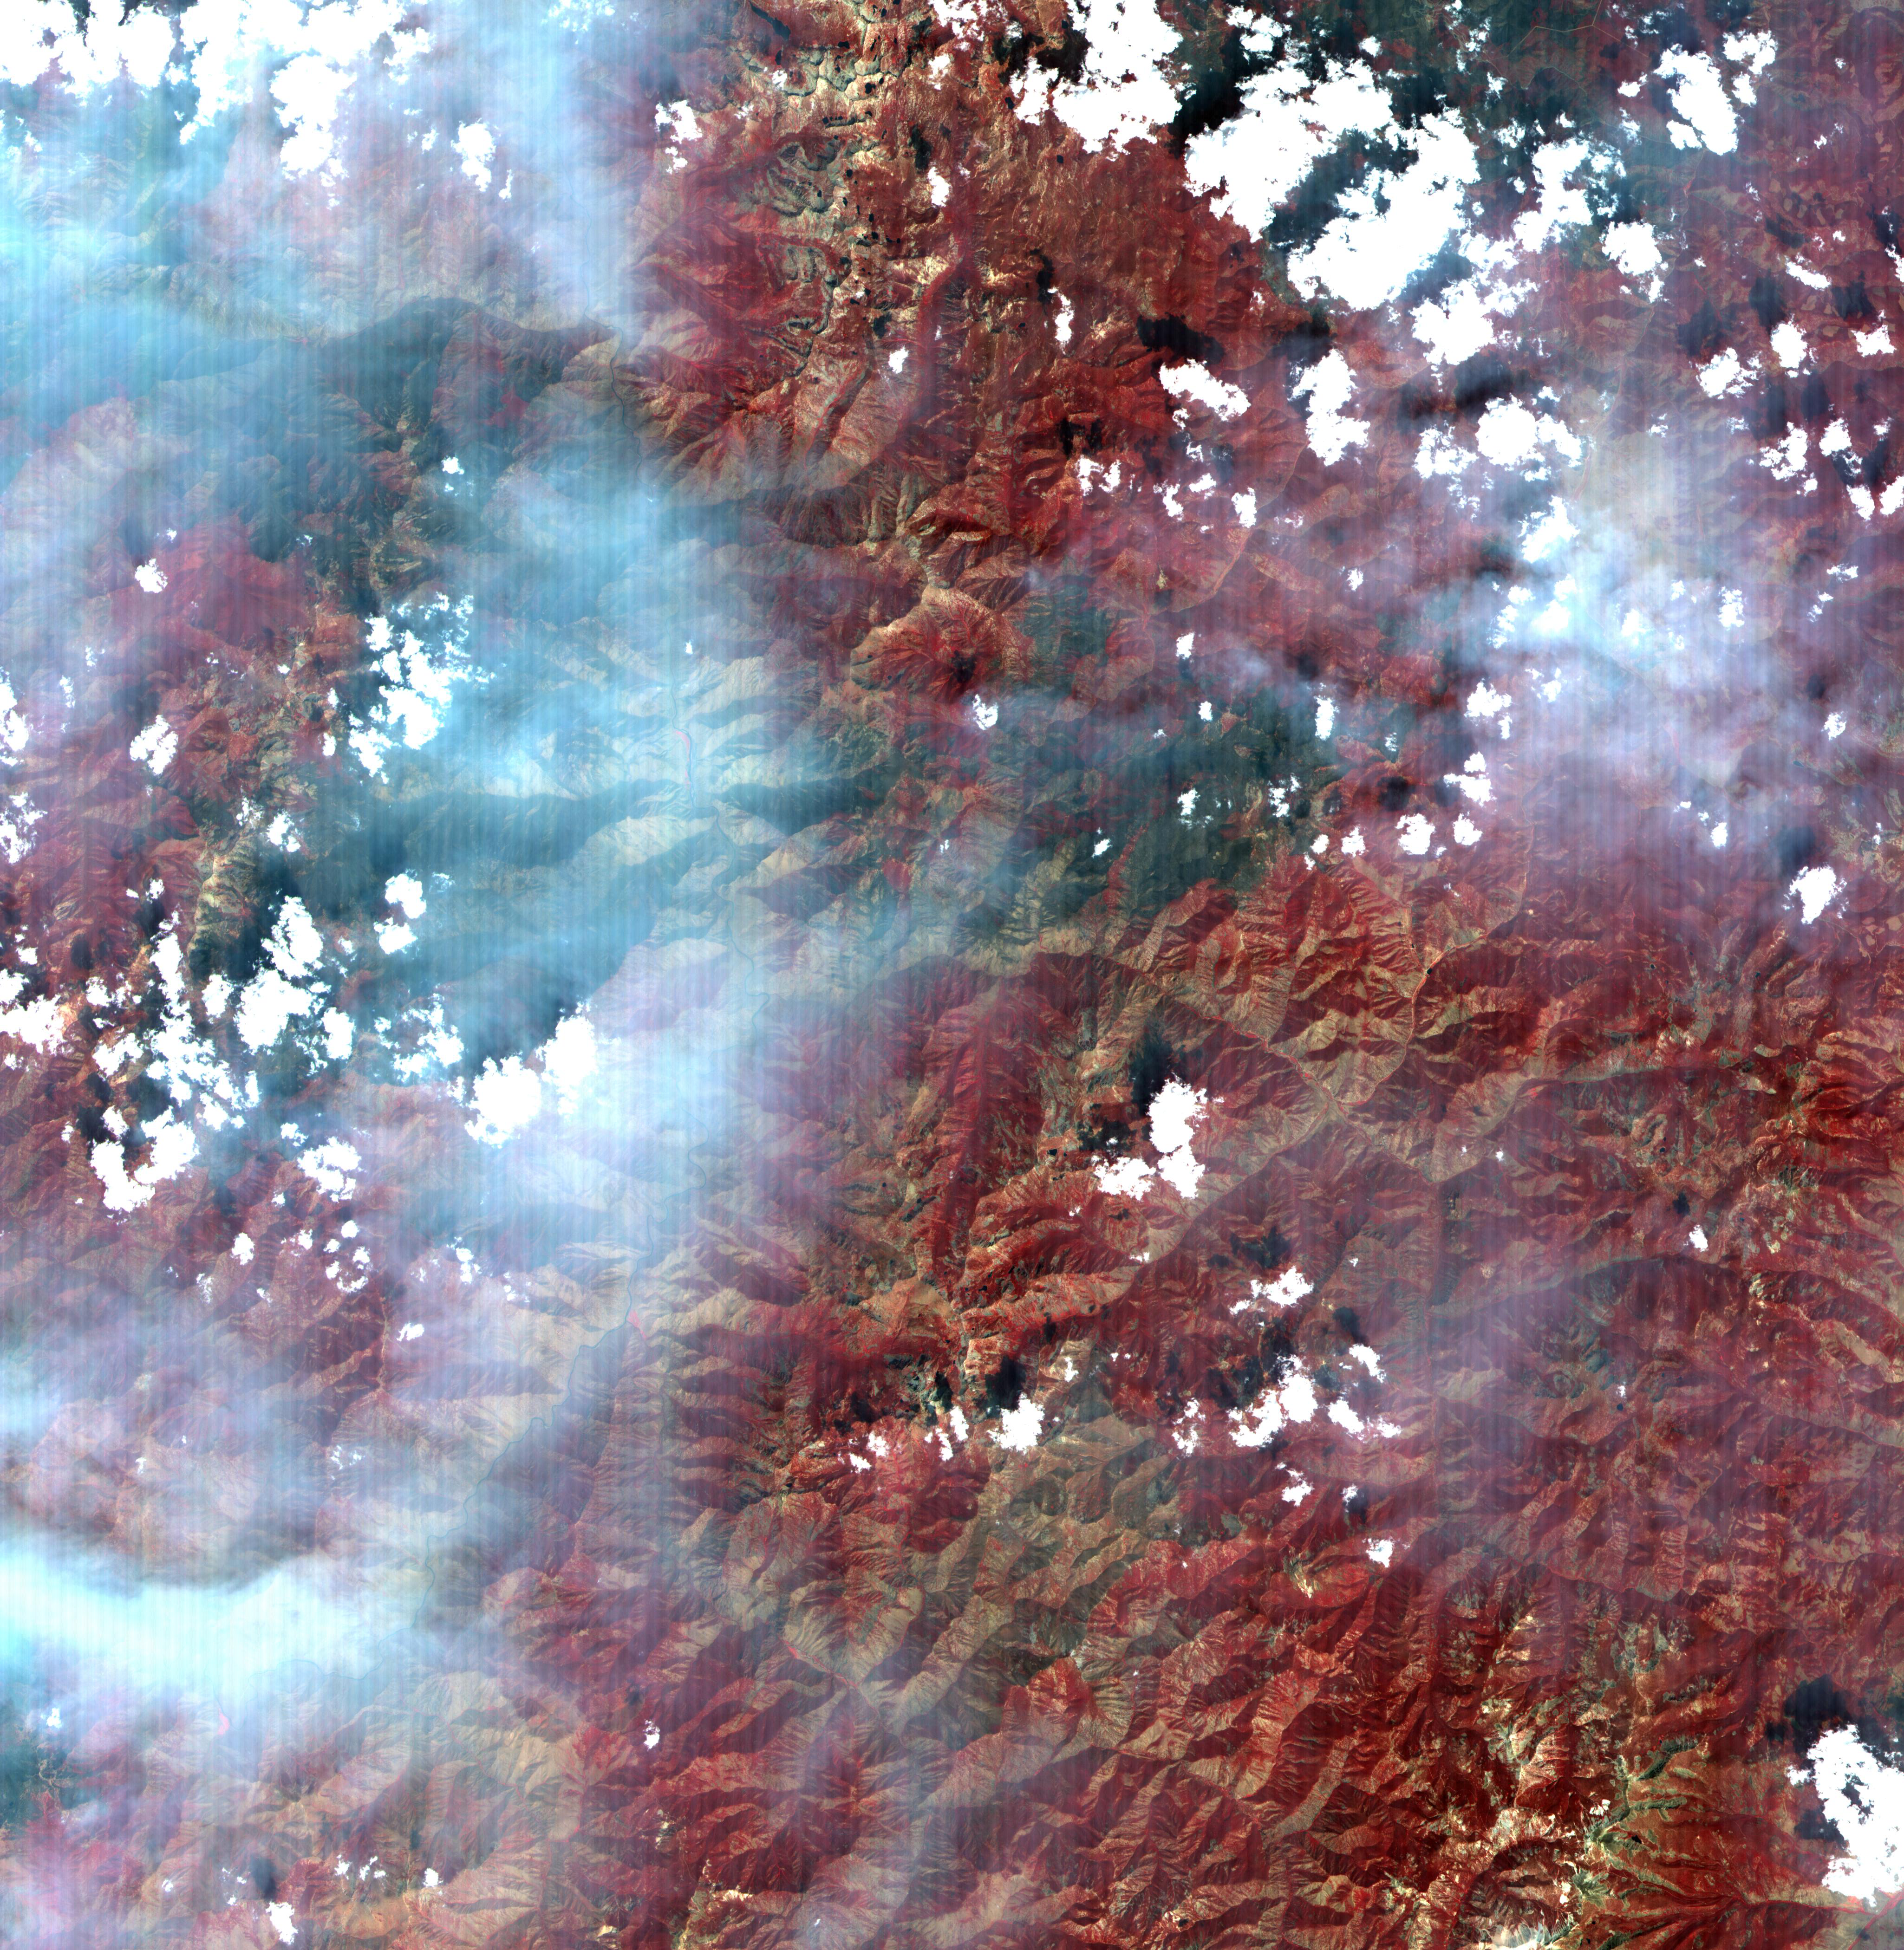

Idaho Fires

Figure 1

This full-frame ASTER image, acquired August 30, 2000, covers an area of 60 by 60 km in the Salmon River Mountains, Idaho. In this color infrared composite, vegetation is red, clouds are white, and smoke from forest fires is blue. An enlargement (Figure 1) covers an area of 12 x 15 km. A thermal infrared band is displayed in red, a short wave infrared band is displayed in green, and a visible band is displayed in blue. In this combination, fires larger than about 50 m appear yellow because they are bright in both infrared bands. Smaller fires appear green because they are too small to be seen by the 90 m thermal pixels, but large enough to be detected in the 30 m short wave infrared pixels. We are able to see through the smoke in the infrared bands, whereas in the visible bands, the smoke obscures detection of the active fires. This image is located at 44.8 degrees north latitude and 114.8 degrees west longitude.

The U.S. science team is located at NASA’s Jet Propulsion Laboratory, Pasadena, Calif. The Terra mission is part of NASA’s Science Mission Directorate.

Credit: NASA/GSFC/METI/ERSDAC/JAROS, and U.S./Japan ASTER Science Team